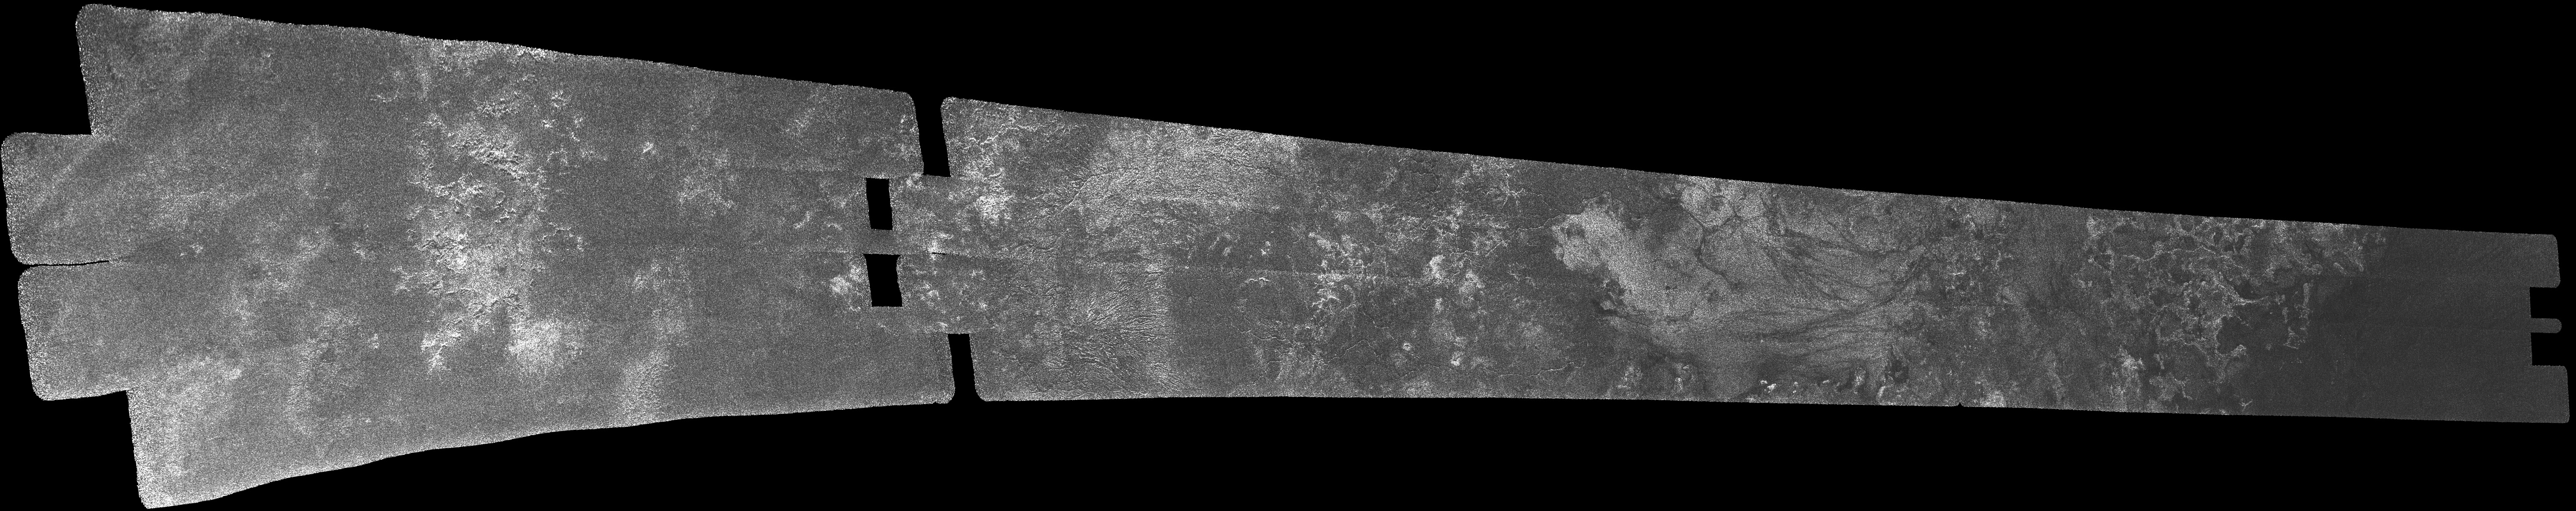

Titan Radar Swath (T-7 Flyby – Sept. 7, 2005)

This image was obtained by NASA’s Cassini radar instrument during a flyby on Sept. 7, 2005. Southern Mid-latitudes (Central Tsegihi, Mezzoramia).

The radar antenna was pointing toward Titan at an altitude of 1,075 kilometers (668 miles) during the closest approach.

The Cassini-Huygens mission is a cooperative project of NASA, the European Space Agency and the Italian Space Agency. The Jet Propulsion Laboratory, a division of the California Institute of Technology in Pasadena, manages the mission for NASA’s Science Mission Directorate. The Cassini orbiter was designed, developed and assembled at JPL. The radar instrument was built by JPL and the Italian Space Agency, working with team members from the United States and several European countries.

Credit: NASA/JPL-Caltech/ASI